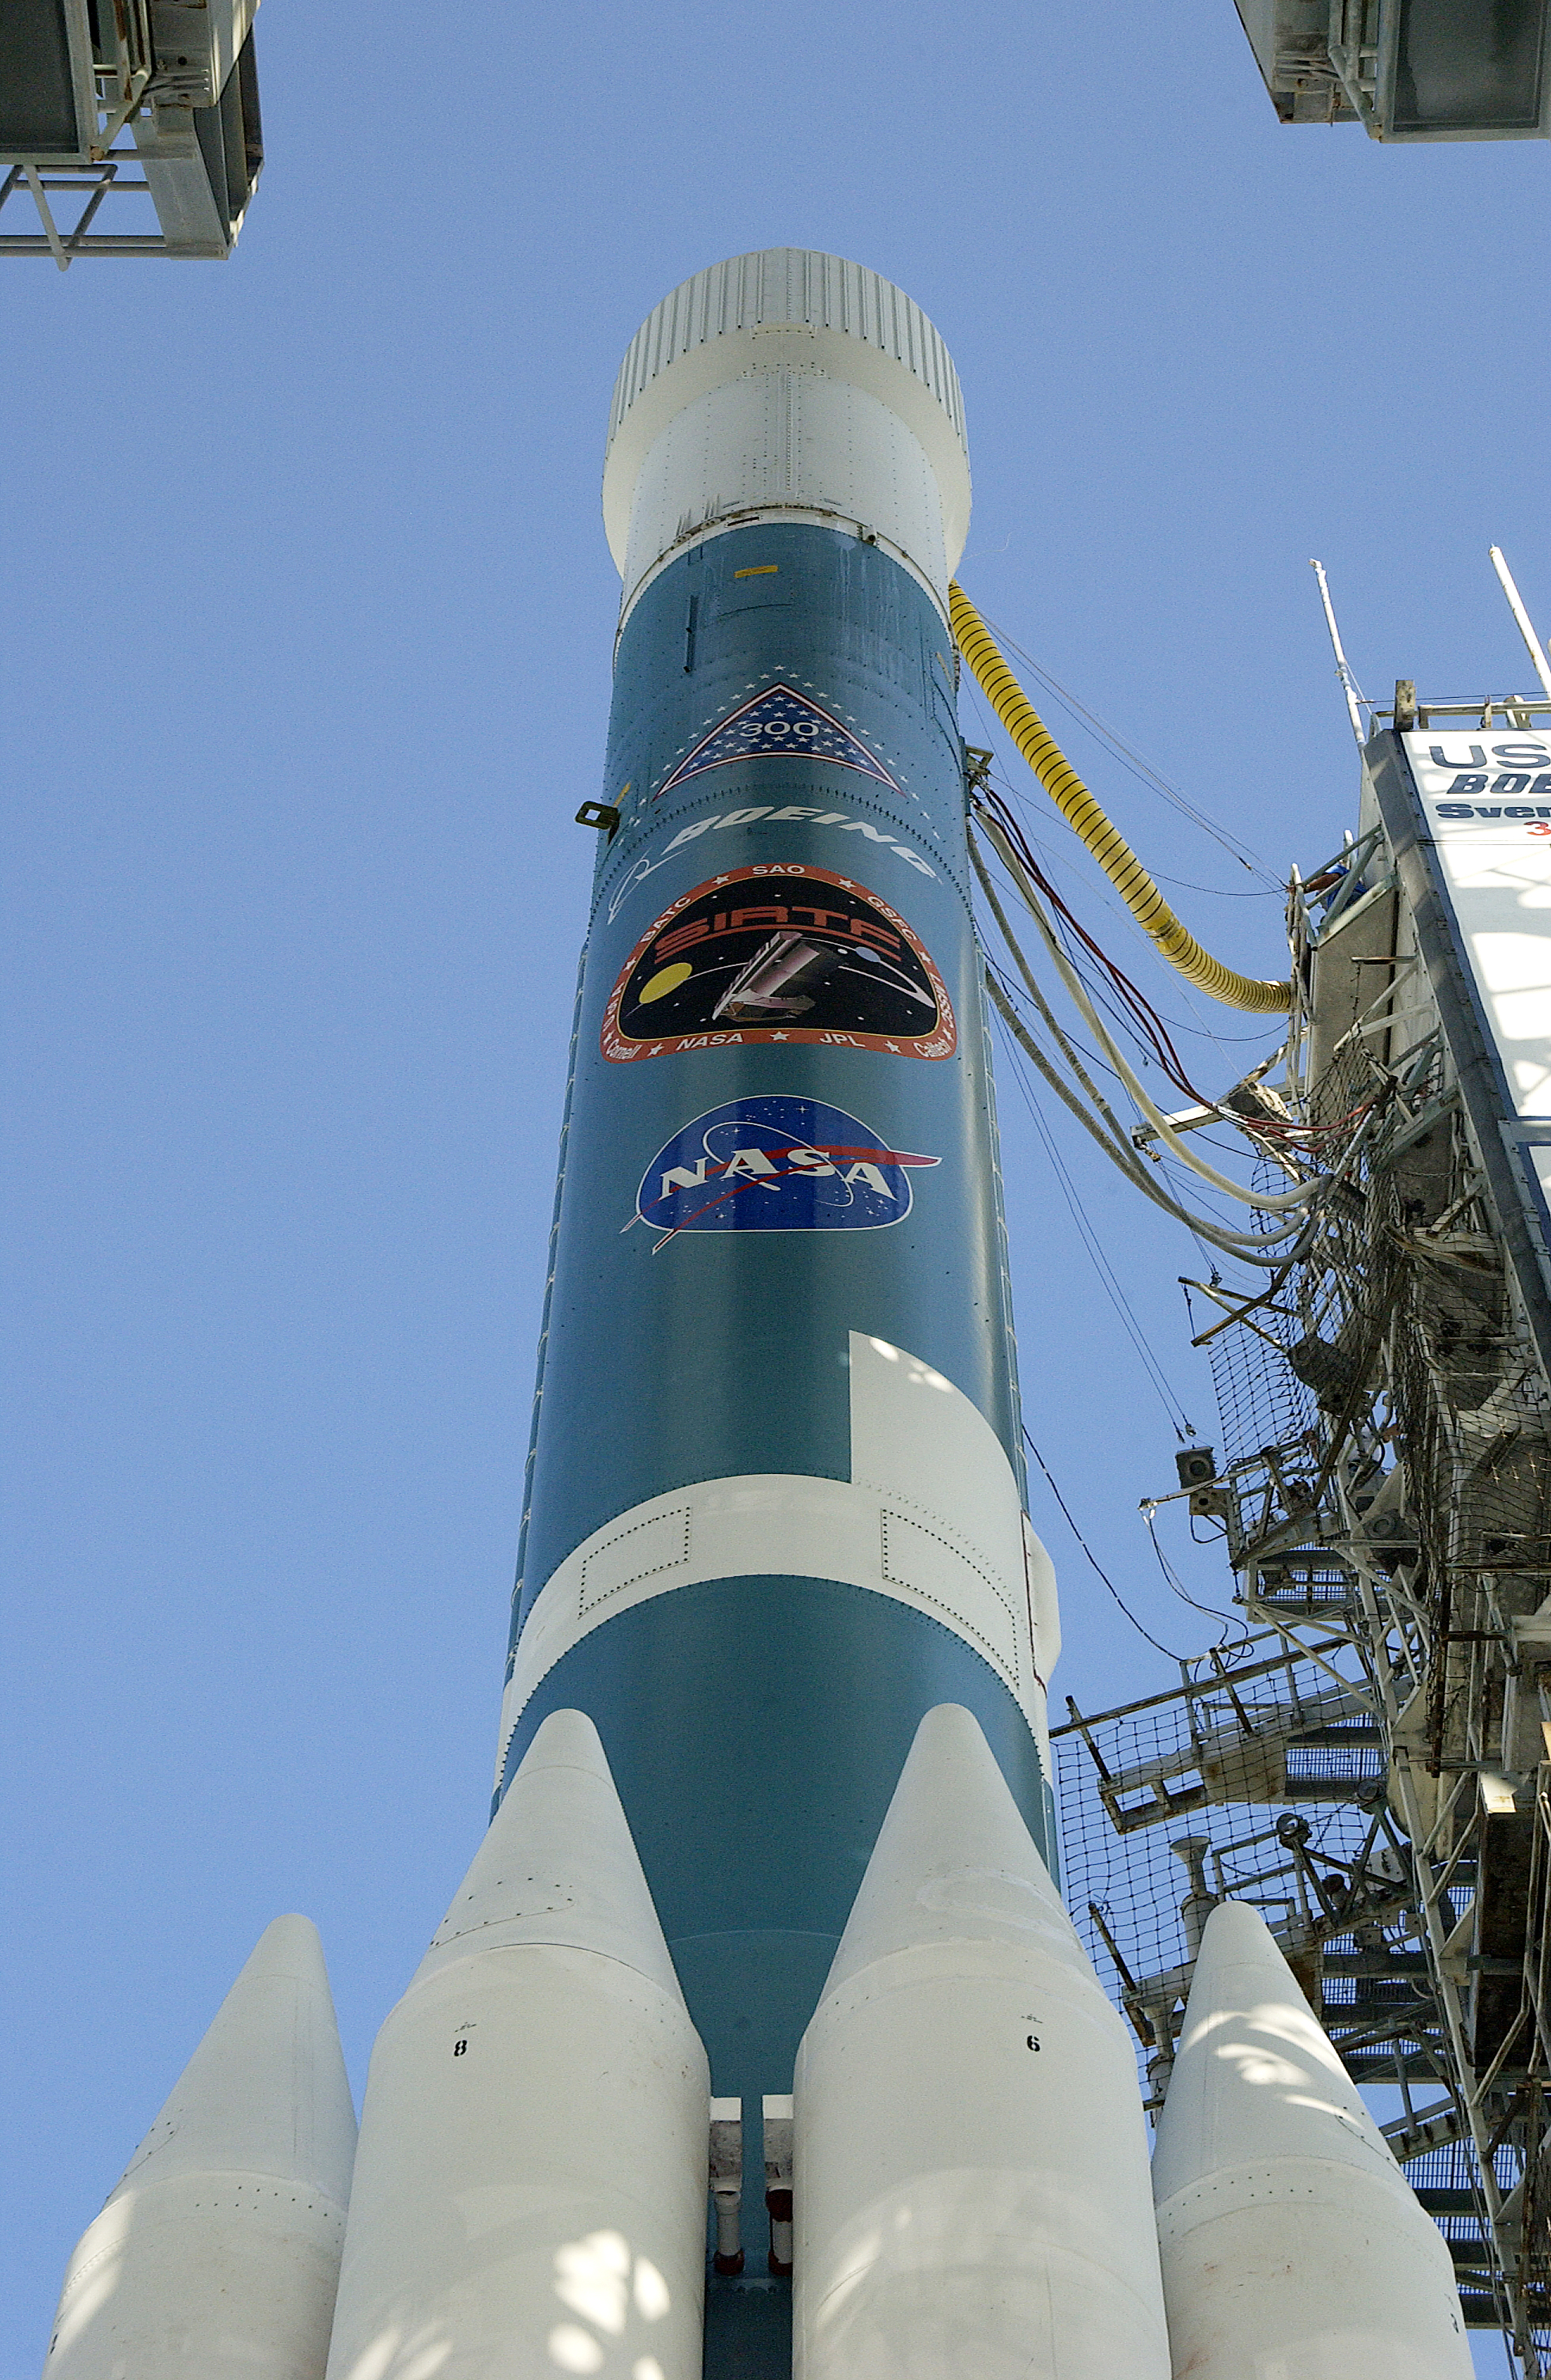

Spitzer's Rocket

The rocked that launched the Spitzer Space Telescope, seen here on August 24, 2003, the day before the launch.

Credit: NASA/KSC